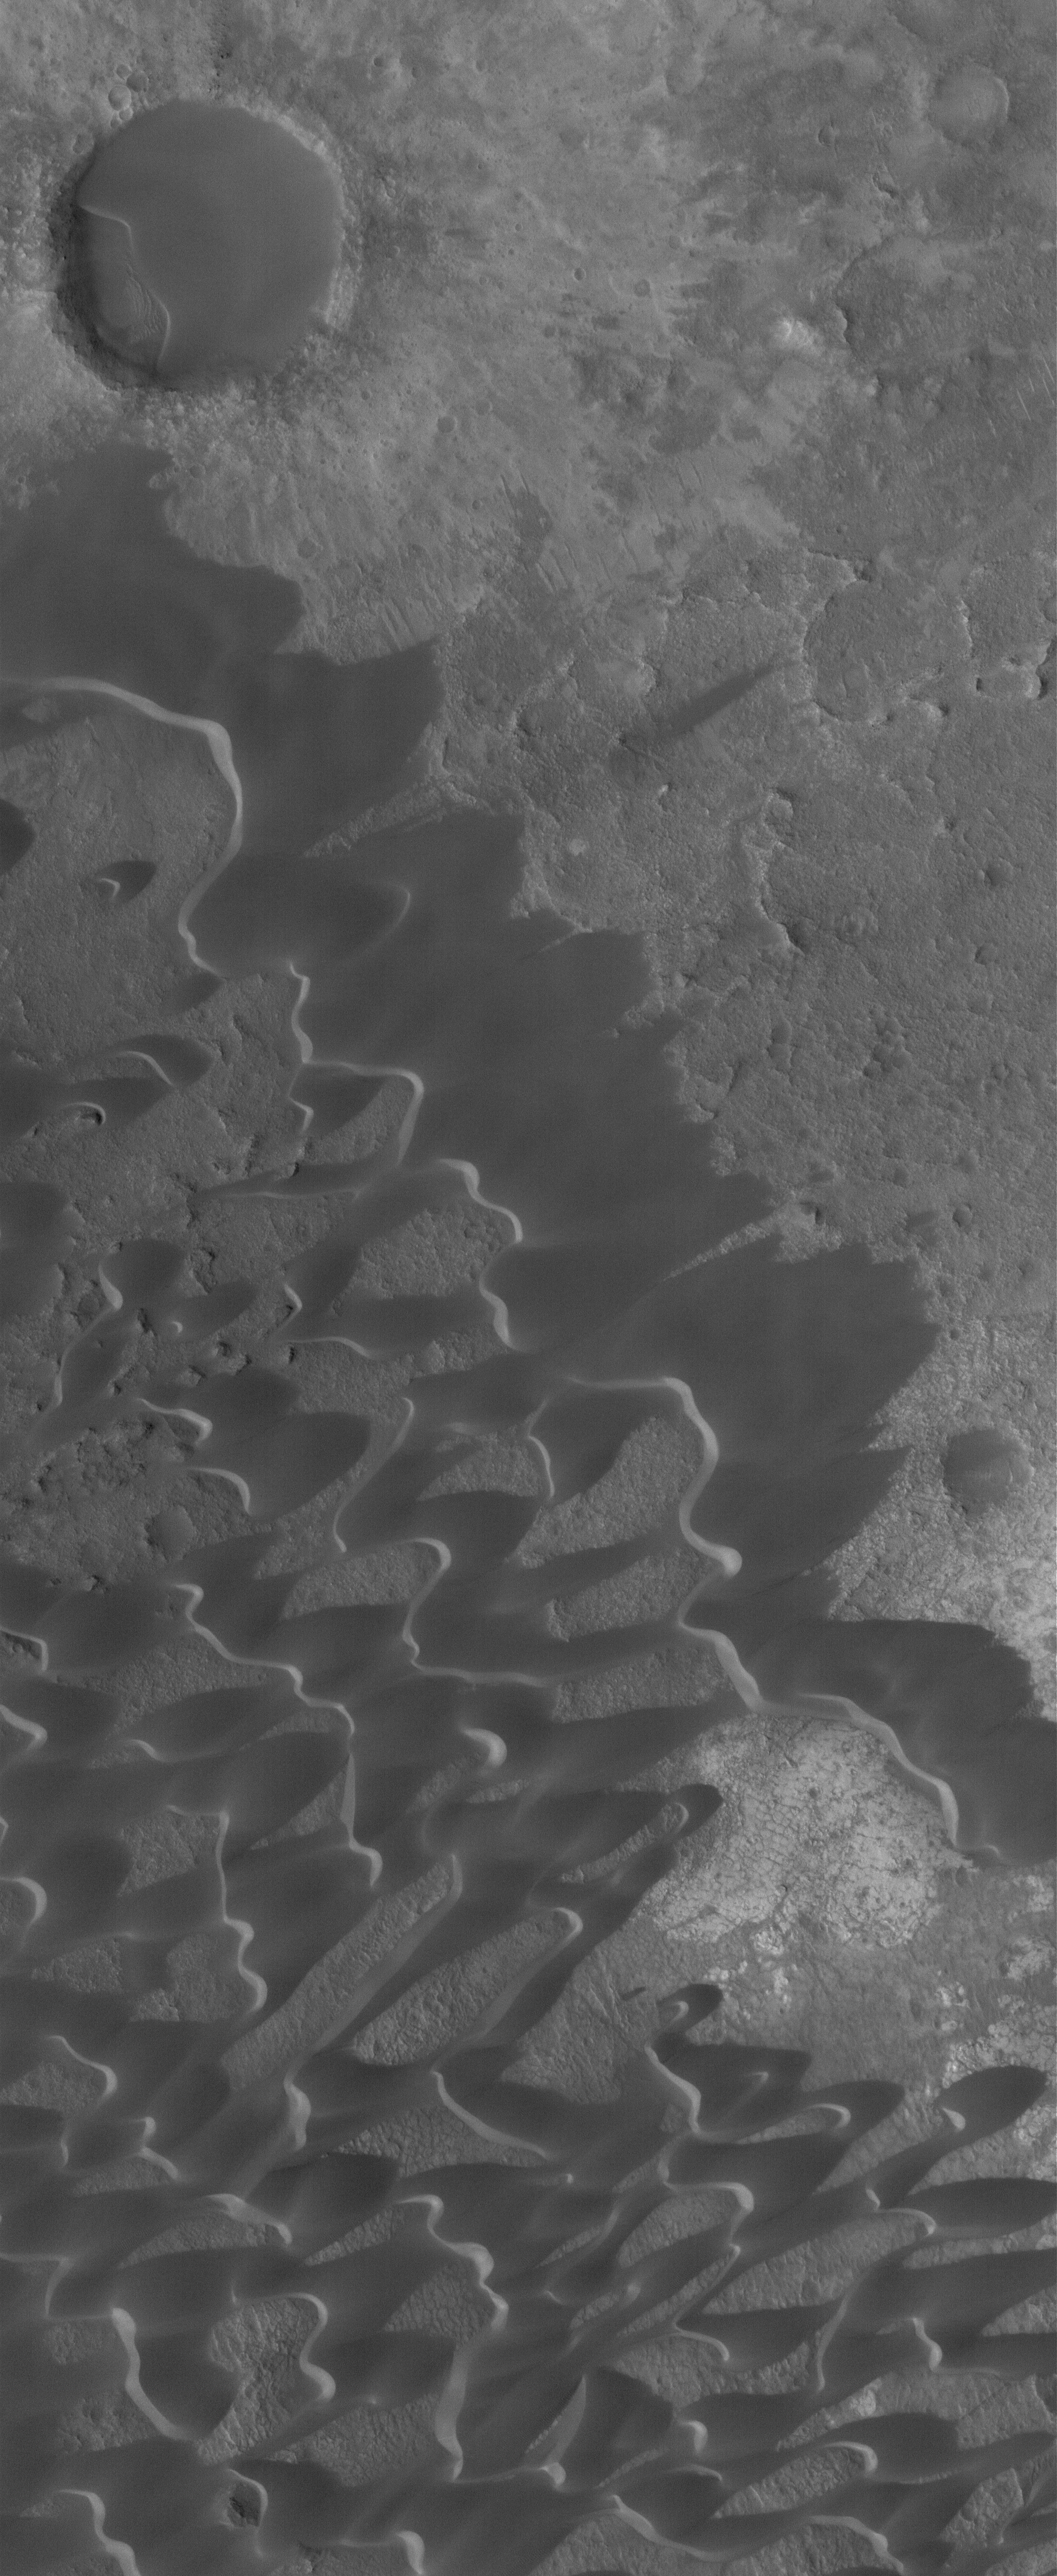

Nili Patera Dunes

6 July 2005
This Mars Global Surveyor (MGS) Mars Orbiter Camera (MOC) image shows dark, windblown sand dunes in the caldera of Nili Patera, a volcanic crater in Syrtis Major. The dunes were formed by winds blowing from the northeast (upper right).

Location near: 9.0°N, 292.9°W
Image width: ~3 km (~1.9 mi)
Illumination from: lower left
Season Northern Autumn

Credit: NASA/JPL/Malin Space Science Systems